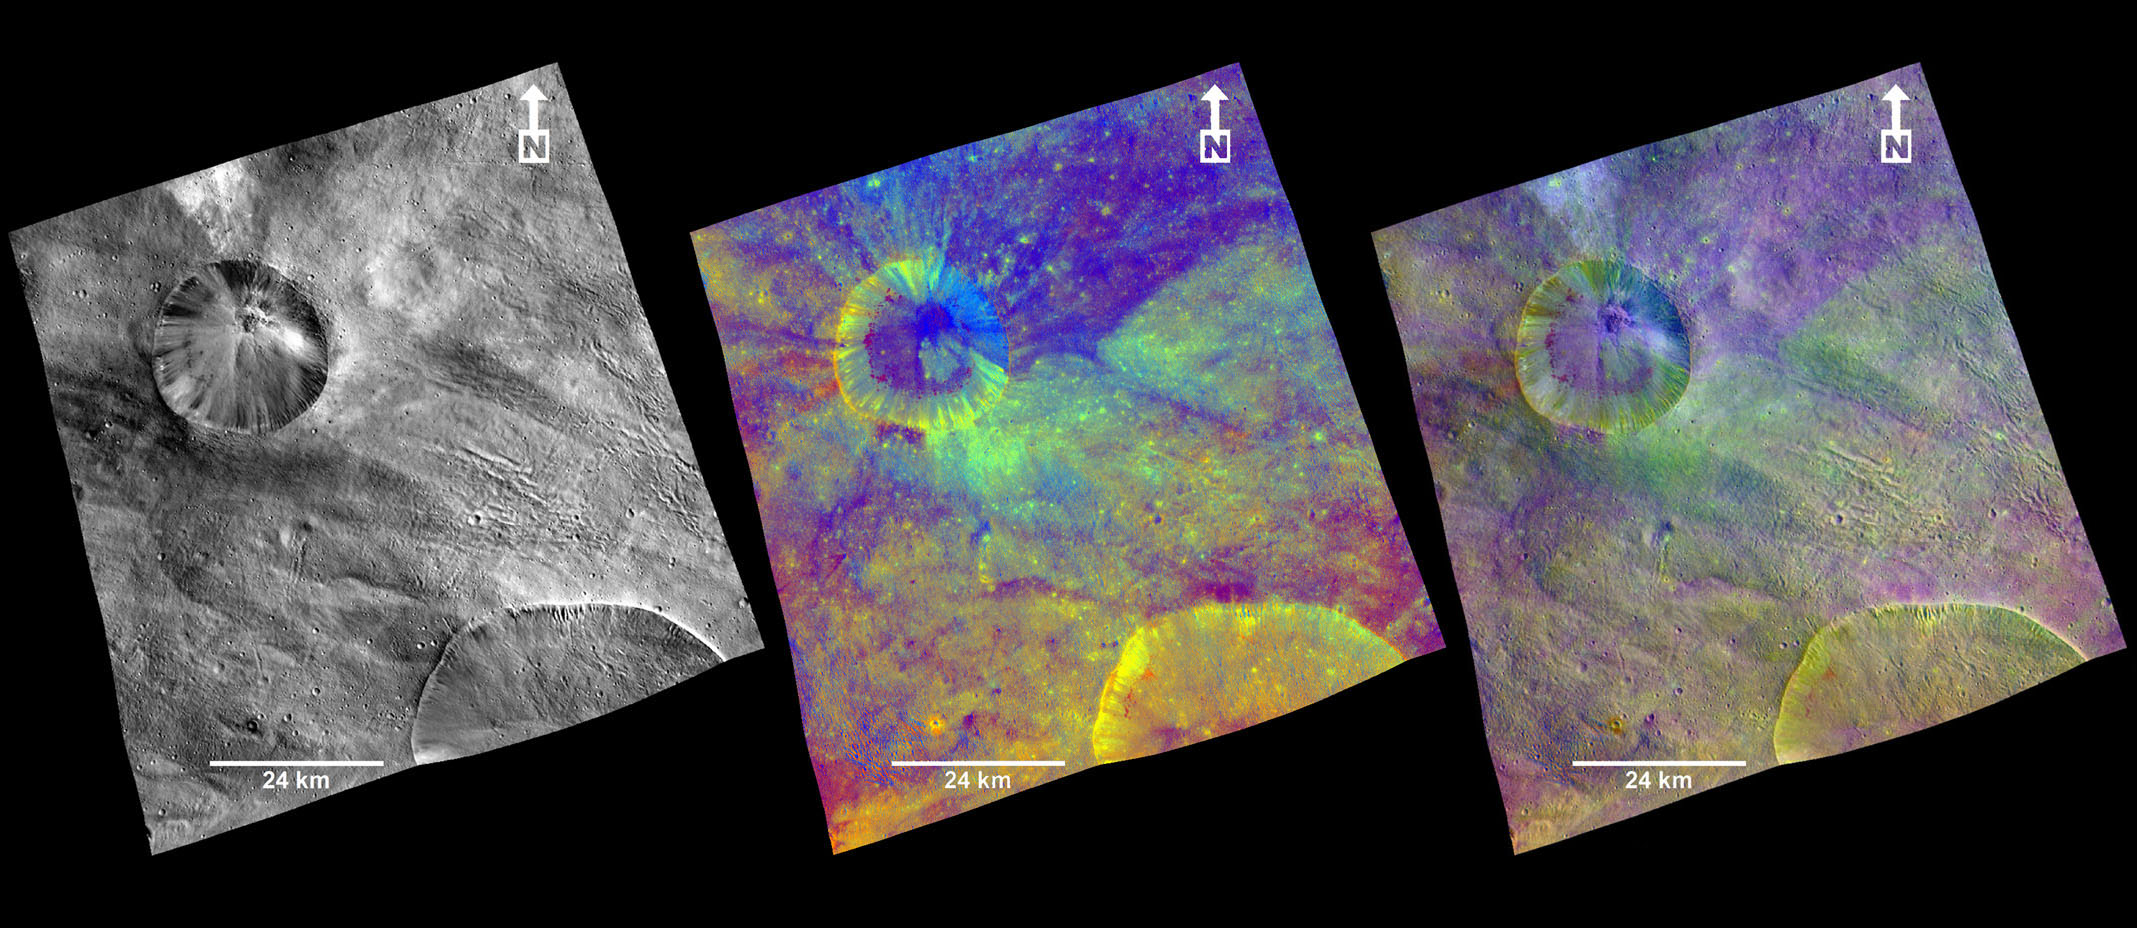

Aquilia Area in Color

These composite images from the framing camera aboard NASA’s Dawn spacecraft show three views of a terrain with ridges and grooves near Aquilia crater in the southern hemisphere of the giant asteroid Vesta. A black-and-white image that highlights topography, a colorized image that highlights composition and a combination of the black-and-white and colorized images to show the relationship between topography and composition are included here.

An unnamed crater is visible at top left and a portion of the larger Aquilia crater is visible as a semicircle in the lower right of each image. The two craters have fresh rims and sharply defined shapes, which are interpreted to indicate relatively young ages. The crater at top left shows a defined blanket of material that was ejected around it by the impact of a space rock. That blanket appears dark blue in the colorized image.

The framing camera has seven color filters that allow it to image Vesta in a number of different wavelengths of light. Being able to image in many wavelengths enhances features and colors that would otherwise be indistinguishable to the human eye. In this colorized image, scientists assigned different color channels to specific ratios of wavelengths of radiation. In this scheme, green shows the relative strength of a particular mineralogical characteristic — the absorption of iron. Brighter green signifies a higher relative strength of this band, which indicates chemistry involving pyroxene. On the other hand, reddish colors indicate either a different mineralogy or a stronger weathered surface.

These colorized images are composite images made from images taken during Dawn’s high-altitude mapping orbit (420 miles or 680 kilometers above the surface), on Oct. 26, 2011. They cover an area that is about 40 by 40 miles (60 by 60 kilometers). This area is near the edge of the Rheasilvia basin in Vesta’s southern hemisphere.

The Dawn mission to Vesta and Ceres is managed by NASA’s Jet Propulsion Laboratory, a division of the California Institute of Technology in Pasadena, for NASA’s Science Mission Directorate, Washington. UCLA is responsible for overall Dawn mission science. The Dawn framing cameras were developed and built under the leadership of the Max Planck Institute for Solar System Research, Katlenburg-Lindau, Germany, with significant contributions by DLR German Aerospace Center, Institute of Planetary Research, Berlin, and in coordination with the Institute of Computer and Communication Network Engineering, Braunschweig. The framing camera project is funded by the Max Planck Society, DLR and NASA/JPL.

Credit: NASA/JPL-Caltech/UCLA/MPS/DLR/IDA